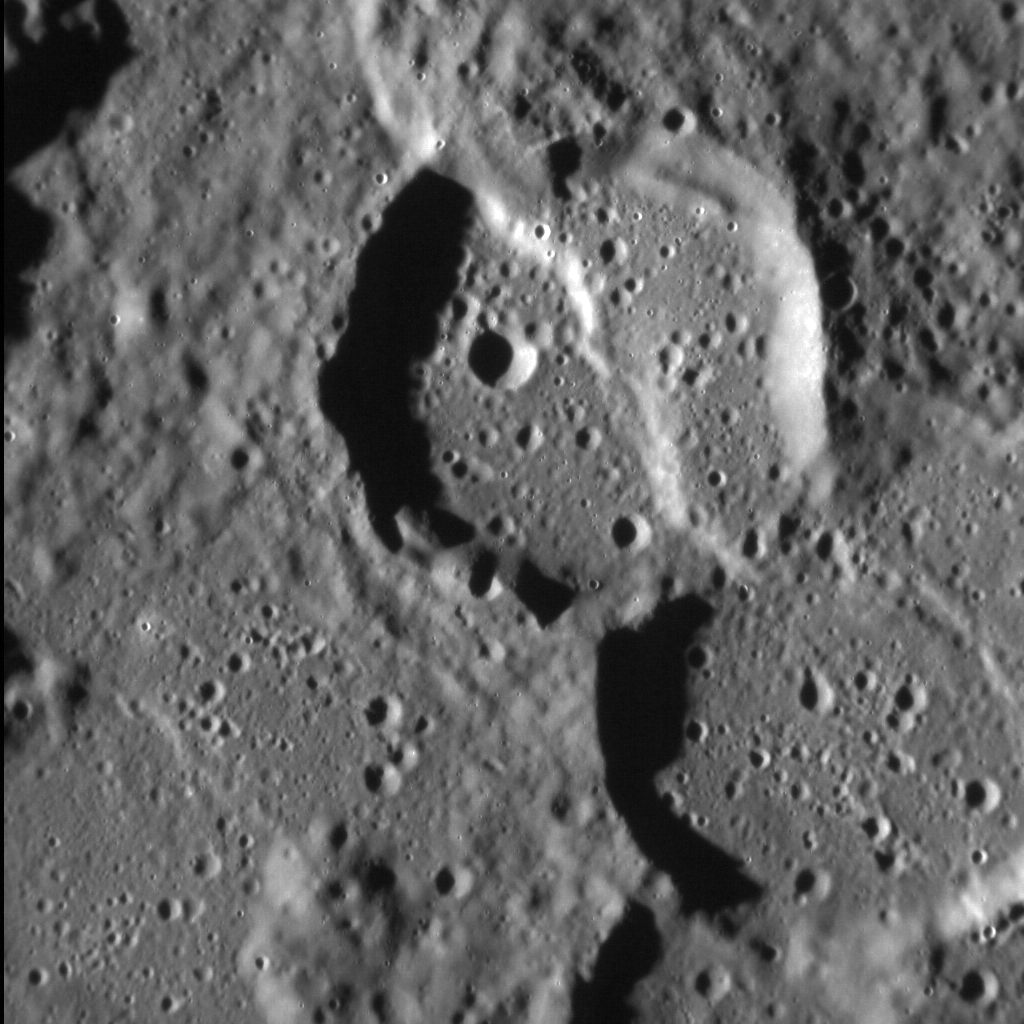

Crossed Craters

Mercury’s surface is riven by large tectonic structures that formed when the planet’s interior cooled and contracted. One of the most notable such structures is Enterprise Rupes, a lobate scarp system 822 km (510 mi.) in length. Enterprise Rupes cross-cuts the majestic Rembrandt impact basin, some 716 km (445 mi.) across. Rembrandt itself hosts numerous examples where lobate scarps cross smaller craters, such as that shown here. The scarp in this scene lies close to the perimeter of Rembrandt and parallels the basin’s outline, before crossing Enterprise Rupes itself farther to the north.

This image was acquired as a high-resolution targeted observation. Targeted observations are images of a small area on Mercury’s surface at resolutions much higher than the 200-meter/pixel morphology base map. It is not possible to cover all of Mercury’s surface at this high resolution, but typically several areas of high scientific interest are imaged in this mode each week.

Date acquired: January 23, 2015
Image Mission Elapsed Time (MET): 64321187
Image ID: 7847458
Instrument: Narrow Angle Camera (NAC) of the Mercury Dual Imaging System (MDIS)
Center Latitude: -37.3°
Center Longitude: 78.5° E
Resolution: 59 meters/pixel
Scale: The left-to-right field of view in this image is about 60 km (37 mi.) across
Incidence Angle: 80.5°
Emission Angle: 6.4°
Phase Angle: 74.1°
North is up in this image.

The MESSENGER spacecraft is the first ever to orbit the planet Mercury, and the spacecraft’s seven scientific instruments and radio science investigation are unraveling the history and evolution of the Solar System’s innermost planet. During the first two years of orbital operations, MESSENGER acquired over 150,000 images and extensive other data sets. MESSENGER is capable of continuing orbital operations until early 2015.

For information regarding the use of images, see the MESSENGER image use policy.

Credit: NASA/Johns Hopkins University Applied Physics Laboratory/Carnegie Institution of Washington